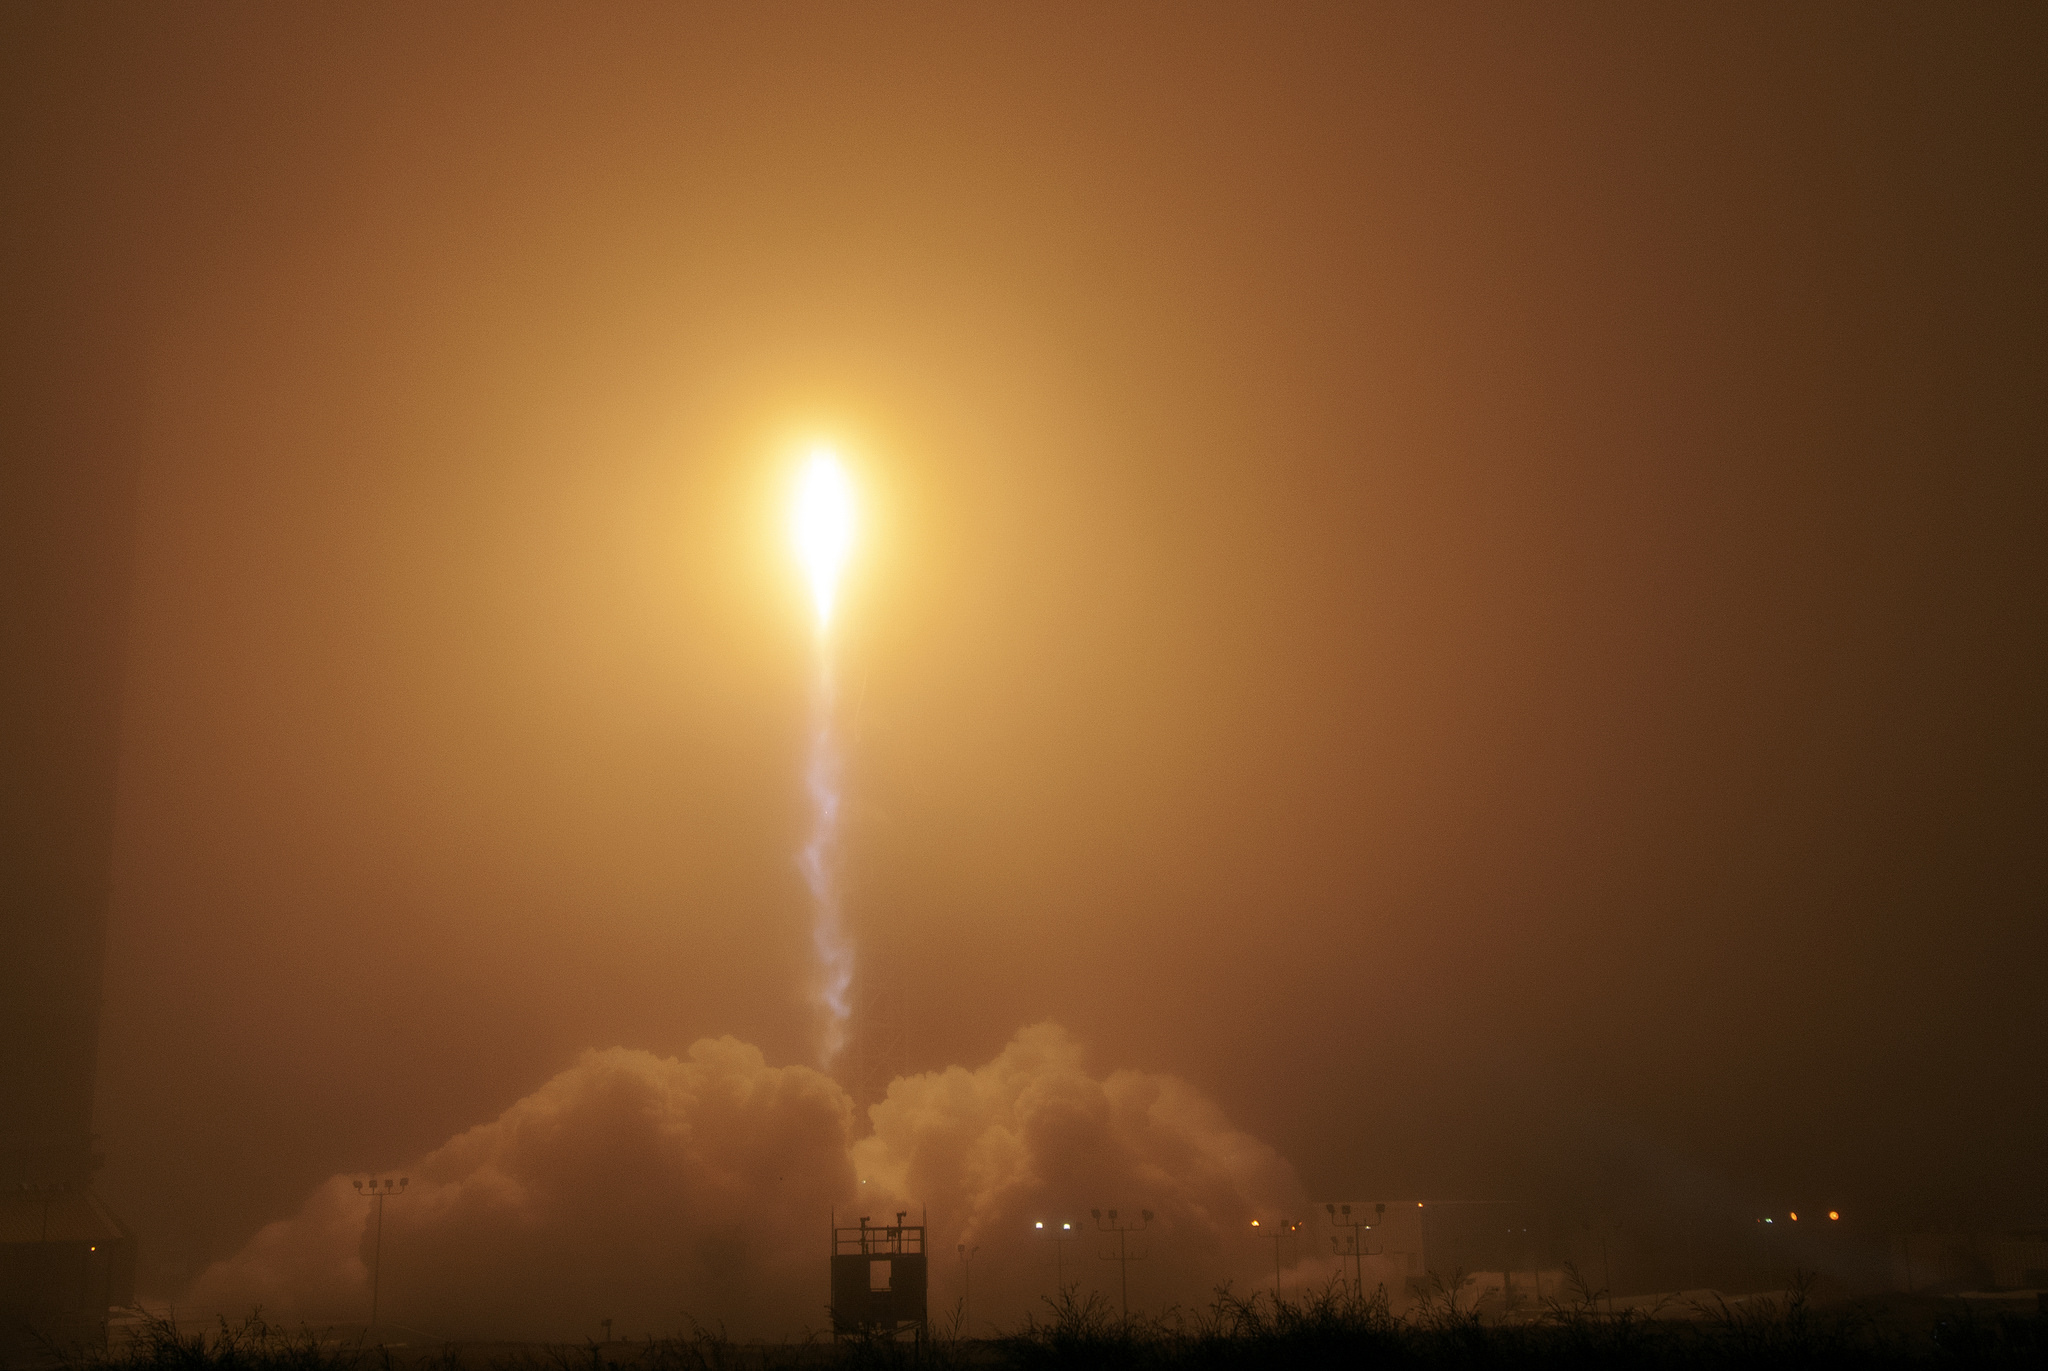

InSight Launch From Distance

A United Launch Alliance Atlas V rocket lifts off from Space Launch Complex 3 at Vandenberg Air Force Base, California, carrying NASA’s Interior Exploration using Seismic Investigations, Geodesy and Heat Transport, or InSight, Mars lander. Liftoff was on May 5, 2018 at 4:05 a.m. PDT (7:05 a.m. EDT). The spacecraft will be the first mission to look deep beneath the Martian surface. It will study the planet’s interior by measuring its heat output and listen for marsquakes. InSight will use the seismic waves generated by marsquakes to develop a map of the planet’s deep interior. The resulting insight into Mars’ formation will provide a better understanding of how other rocky planets, including Earth, were created.

JPL, a division of Caltech in Pasadena, California, manages the InSight Project for NASA’s Science Mission Directorate, Washington. Lockheed Martin Space, Denver, built the spacecraft. InSight is part of NASA s Discovery Program, which is managed by NASA’s Marshall Space Flight Center in Huntsville, Alabama.

Credit: NASA/JPL-Caltech/Photo Ben Smegelsky